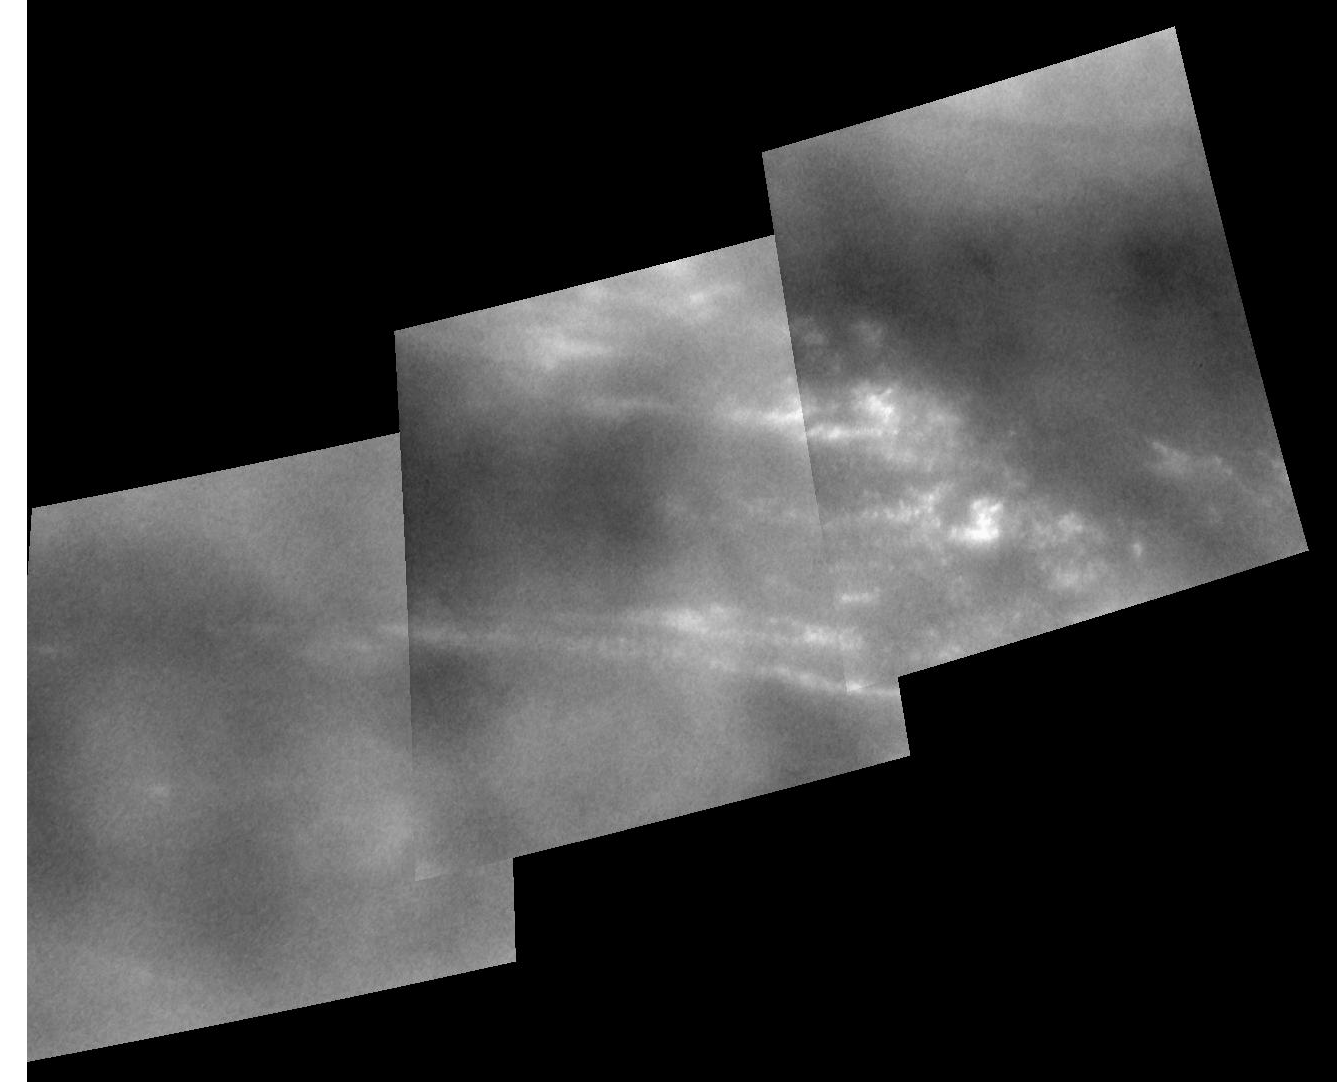

Close Up on Titan’s Mid-Latitude Clouds

Images taken during Cassini’s second close approach to Titan in December 2004 have captured detailed views of the moon’s intermittent clouds.

The clouds seen here are at about 38 degrees south latitude on Titan. The clouds across the middle of the frame extend about 250 kilometers (155 miles). The image scale is about .6 kilometers (.4 miles) per pixel.

The Cassini-Huygens mission is a cooperative project of NASA, the European Space Agency and the Italian Space Agency. The Jet Propulsion Laboratory, a division of the California Institute of Technology in Pasadena, manages the mission for NASA’s Science Mission Directorate, Washington, D.C. The Cassini orbiter and its two onboard cameras were designed, developed and assembled at JPL. The imaging team is based at the Space Science Institute, Boulder, Colo.

Credit: NASA/JPL/Space Science Institute